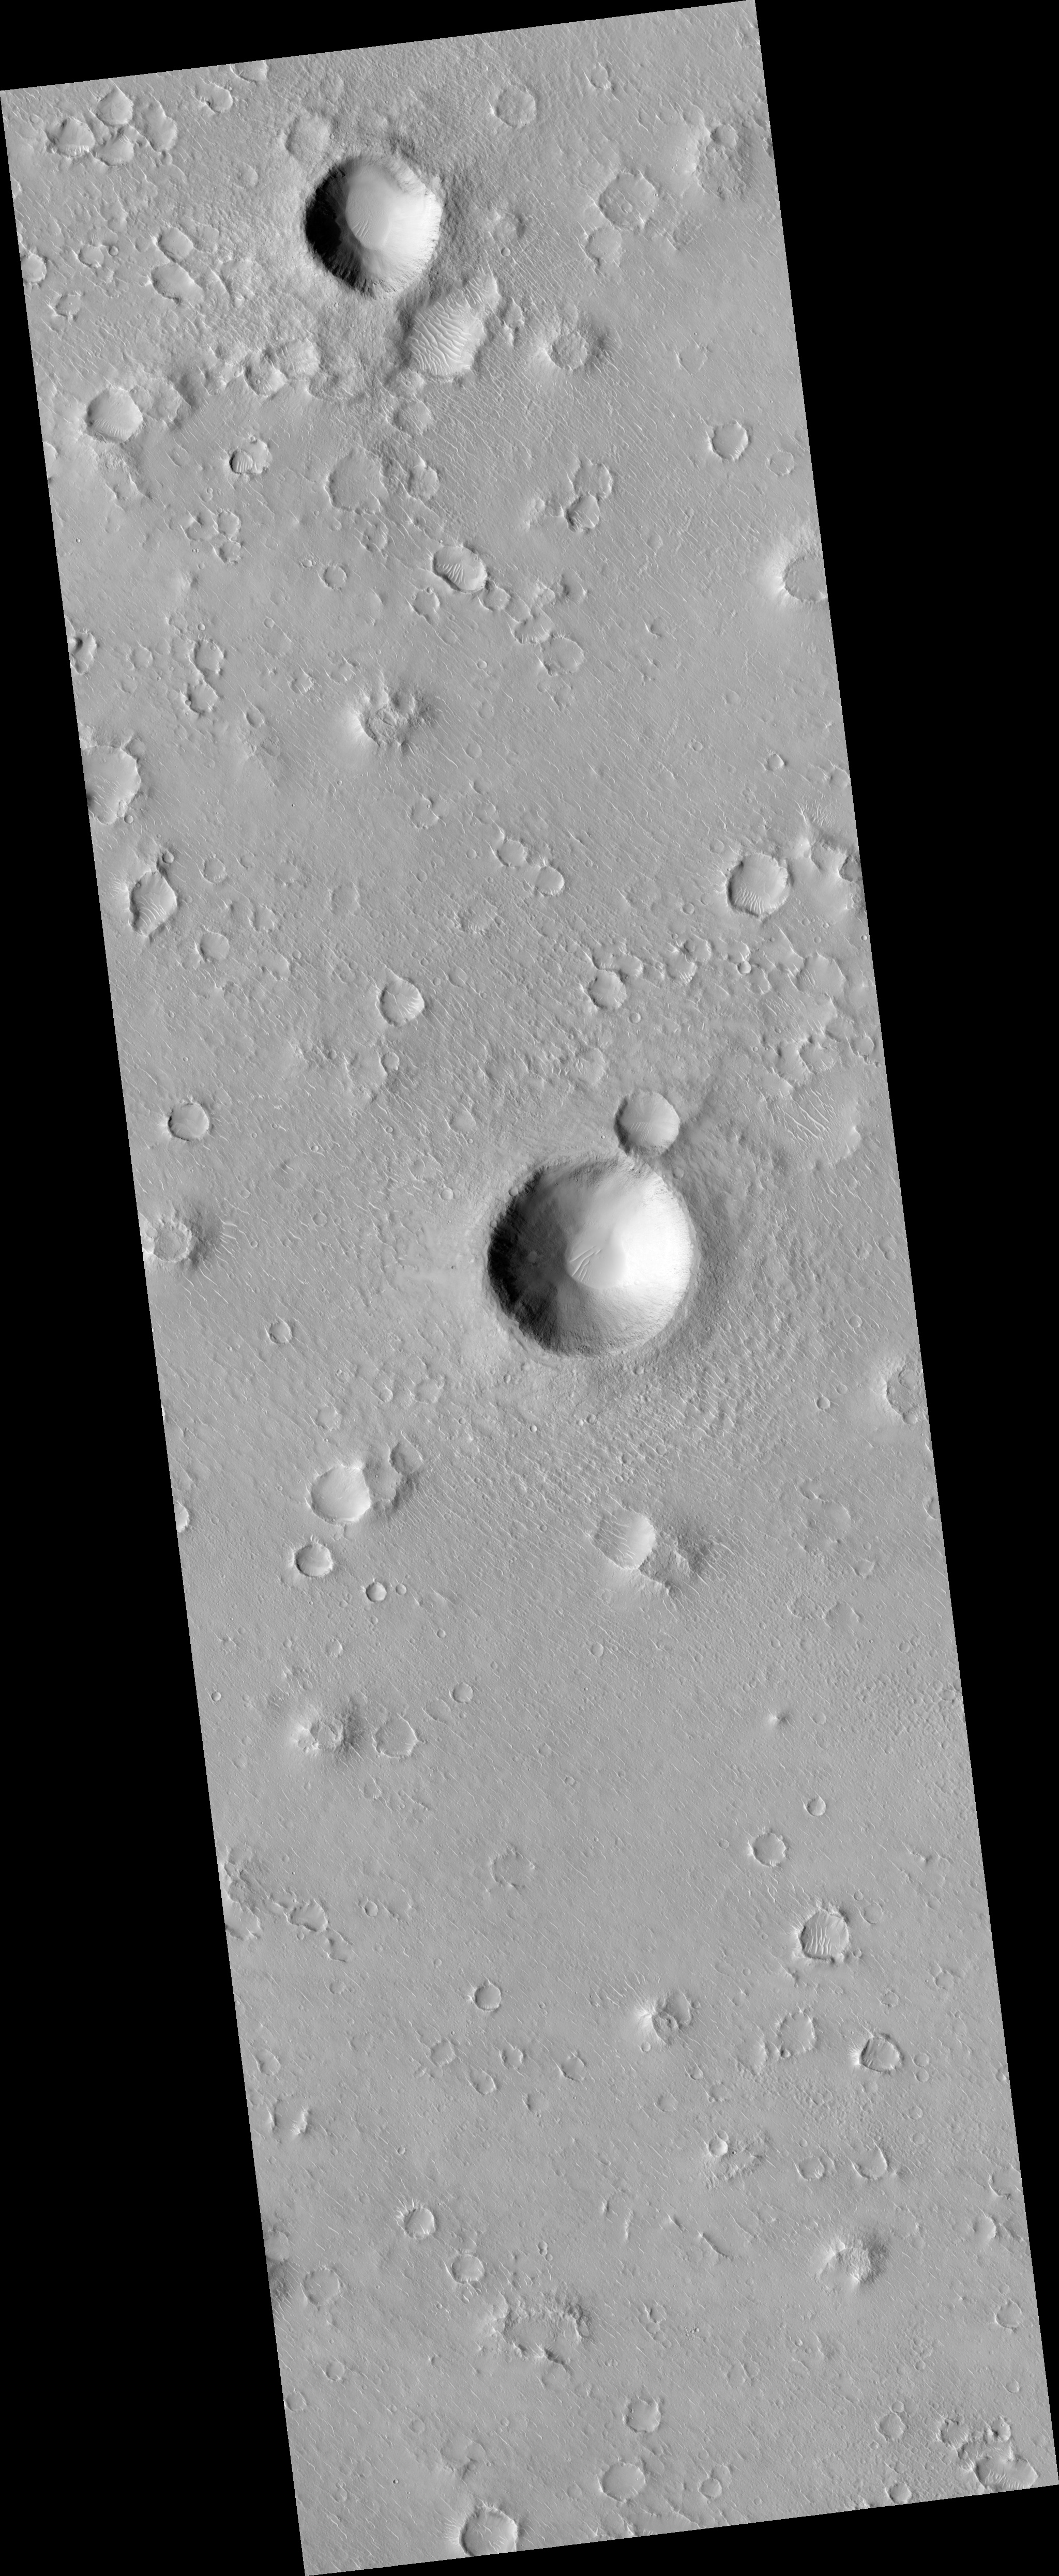

Portion of Beagle 2 Landing Ellipse in Isidis Planitia

This image (PSP_002347_1915) was targeted to a dark spot seen in a MOC image that was suggested to be the Beagle 2 landing site (see Beagle 2 Landing Site Located for more information).

The dark spot corresponds to an impact crater, shown here in color. The European Beagle 2 lander was carried by the Mars Express orbiting spacecraft and released into the Martian atmosphere in December 2003, but

Observation Geometry
Acquisition date: 1 January 2007
Local Mars time: 3:40 PM
Degrees latitude (centered): 11.7 °
Degrees longitude (East): 90.7 °
Range to target site: 278.3 km (173.9 miles)
Original image scale range: 27.8 cm/pixel (with 1 x 1 binning) so objects ~84 cm across are resolved
Map-projected scale: 25 cm/pixel and north is up
Map-projection: EQUIRECTANGULAR
Emission angle: 3.3 °
Phase angle: 51.9 °
Solar incidence angle: 55 °, with the Sun about 35 ° above the horizon
Solar longitude: 173.1 °, Northern Summer

NASA’s Jet Propulsion Laboratory, a division of the California Institute of Technology in Pasadena, manages the Mars Reconnaissance Orbiter for NASA’s Science Mission Directorate, Washington. Lockheed Martin Space Systems, Denver, is the prime contractor for the project and built the spacecraft. The High Resolution Imaging Science Experiment is operated by the University of Arizona, Tucson, and the instrument was built by Ball Aerospace and Technology Corp., Boulder, Colo.

Credit: NASA/JPL/University of Arizona